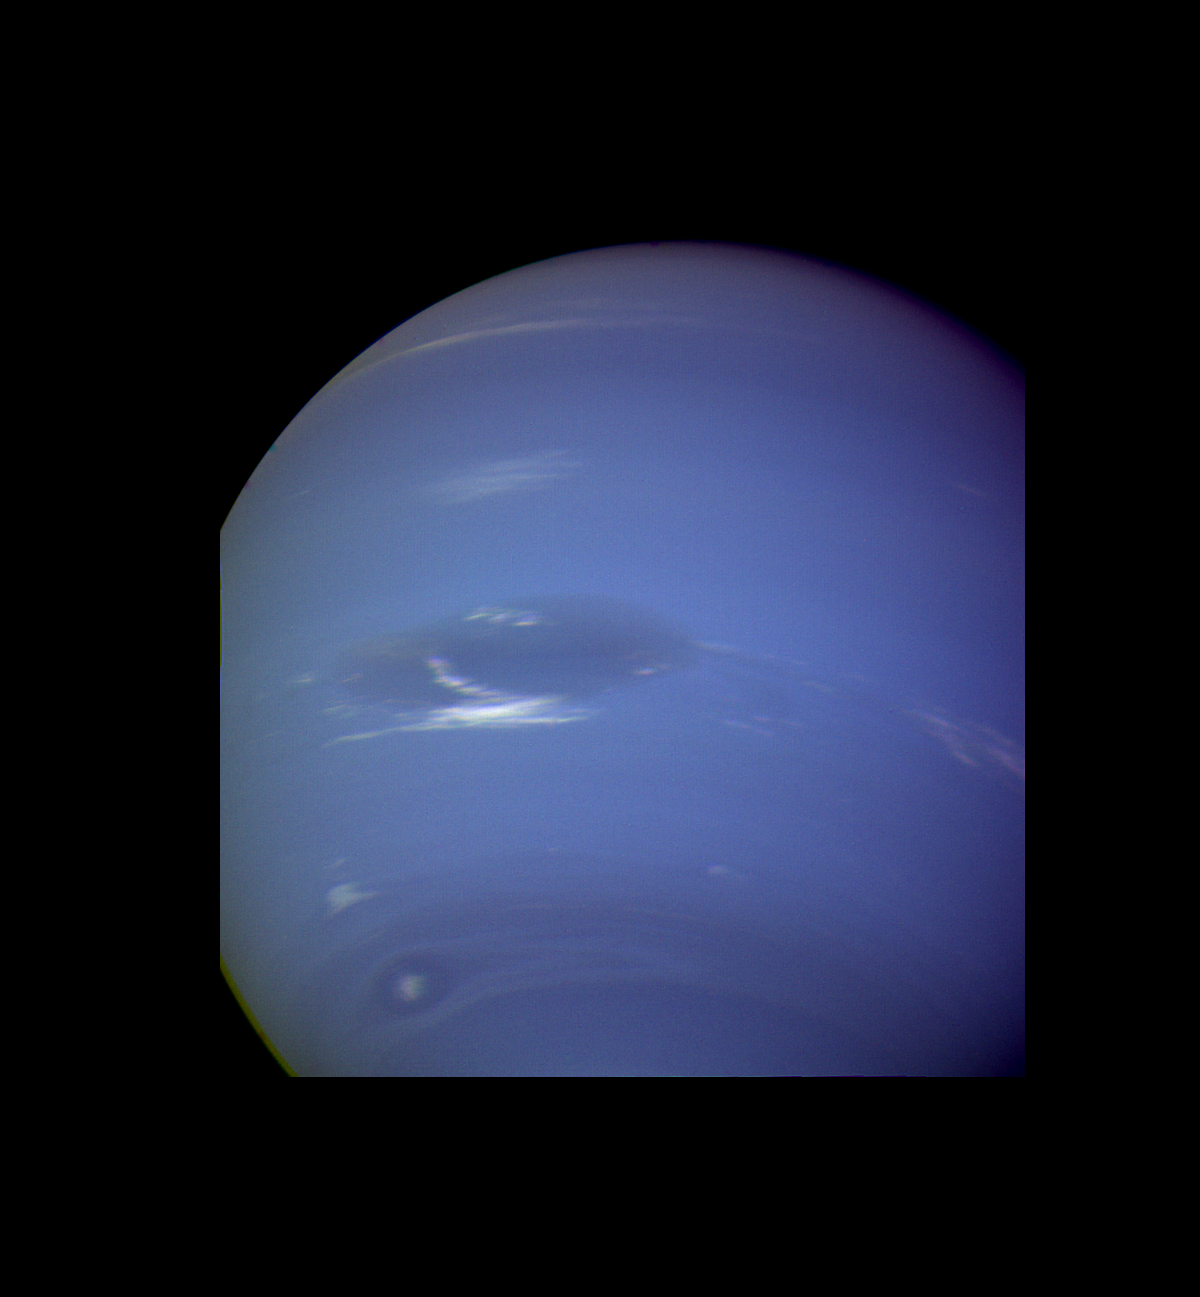

Neptune – Great Dark Spot and Scooter

This image of clouds in Neptune’s atmosphere is the first that tests the accuracy of the weather forecast that was made eight days earlier to select targets for the Voyager narrow angle camera. Three of the four targeted features are visible in this photograph; all three are close to their predicted locations. The Great Dark Spot with its bright white companion is slightly to the left of center. The small bright Scooter is below and to the left, and the second dark spot with its bright core is below the Scooter. Strong eastward winds up to 400 mph cause the second dark spot to overtake and pass the larger one every five days. The spacecraft was 6.1 million kilometers (3.8 million miles) from the planet at the time of camera shuttering, and the images uses the orange, green and clear filters of the camera. The Voyager Mission is conducted by JPL for NASA’s Office of Space Science and Applications.

Credit: NASA/JPL